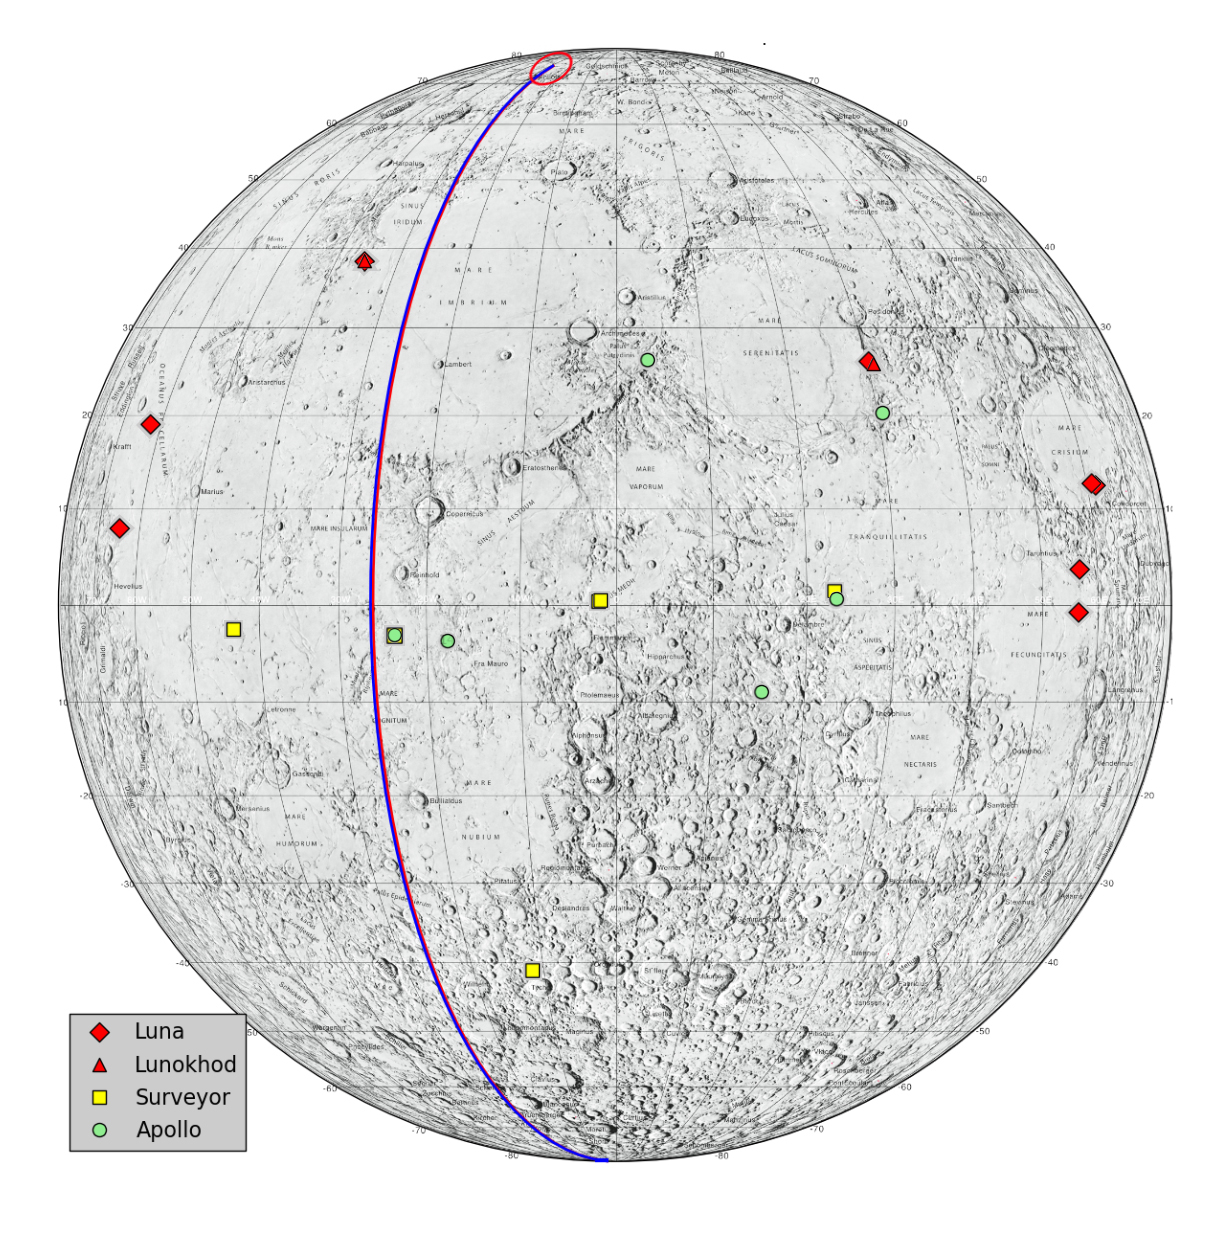

Lunar Heritage Sites and GRAIL’s Final Mile

This graphic highlights locations on the moon NASA considers “lunar heritage sites” and the path NASA’s Gravity Recovery and Interior Laboratory spacecraft will take on their final flight. Navigators on the GRAIL team have designed an end of mission plan that rules out the extremely remote possibility of either of the two GRAIL spacecraft impacting near any of these historic locations. The Apollo 11, 12, 14, 16 and 17 landing sites are indicated with green circles. The Surveyor sites are indicated with yellow squares. The Soviet Union’s Luna and Lunakhod landing sites are indicated with red diamonds and red triangles, respectively.

The ground tracks for the Ebb and Flow spacecraft during their final half-orbits are shown in blue and red.

NASA’s Jet Propulsion Laboratory in Pasadena, Calif., manages the GRAIL mission for NASA’s Science Mission Directorate in Washington. The Massachusetts Institute of Technology, Cambridge, is home to the mission’s principal investigator, Maria Zuber. GRAIL is part of the Discovery Program managed at NASA’s Marshall Space Flight Center in Huntsville, Ala. Lockheed Martin Space Systems in Denver built the spacecraft. The California Institute of Technology in Pasadena manages JPL for NASA.

Credit: NASA/JPL-Caltech